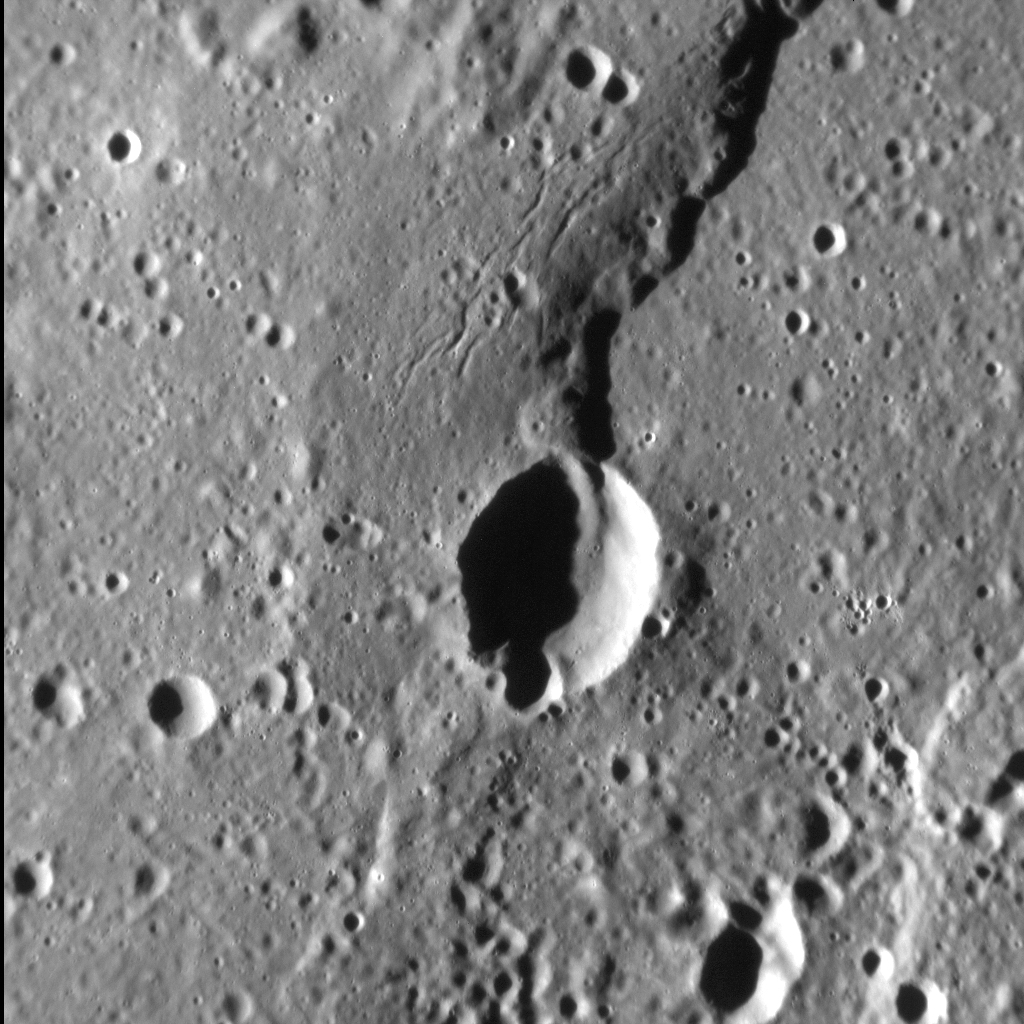

Scarred Scarp

Lobate scarps are one of the most common types of landform on Mercury, and frequently cross-cut impact craters of all sizes. However, the example in this image, termed Alvin Rupes, is one of only a very small subset of scarps that are accompanied by thin, linear depressions on their upper surfaces. One possibility is that these features are graben — fault-bounded troughs that form when rock is extended — like those seen in Caloris basin, for example. If so, then these graben are among the only such structures known to occur outside of volcanically flooded impact basins and craters.

This image was acquired as a high-resolution targeted observation. Targeted observations are images of a small area on Mercury’s surface at resolutions much higher than the 200-meter/pixel morphology base map. It is not possible to cover all of Mercury’s surface at this high resolution, but typically several areas of high scientific interest are imaged in this mode each week.

Date acquired: July 3, 2013
Image Mission Elapsed Time (MET): 15167012
Image ID: 4372157
Instrument: Narrow Angle Camera (NAC) of the Mercury Dual Imaging System (MDIS)
Center Latitude: 7.8°
Center Longitude: 151.1° E
Resolution: 54 meters/pixel
Scale: The crater in the center of the image is about 12 km (7.5 mi.) across
Incidence Angle: 75.6°
Emission Angle: 12.6°
Phase Angle: 88.2°
North is up in this image.

The MESSENGER spacecraft is the first ever to orbit the planet Mercury, and the spacecraft’s seven scientific instruments and radio science investigation are unraveling the history and evolution of the Solar System’s innermost planet. MESSENGER acquired over 150,000 images and extensive other data sets. MESSENGER is capable of continuing orbital operations until early 2015.

For information regarding the use of images, see the MESSENGER image use policy.

Credit: NASA/Johns Hopkins University Applied Physics Laboratory/Carnegie Institution of Washington